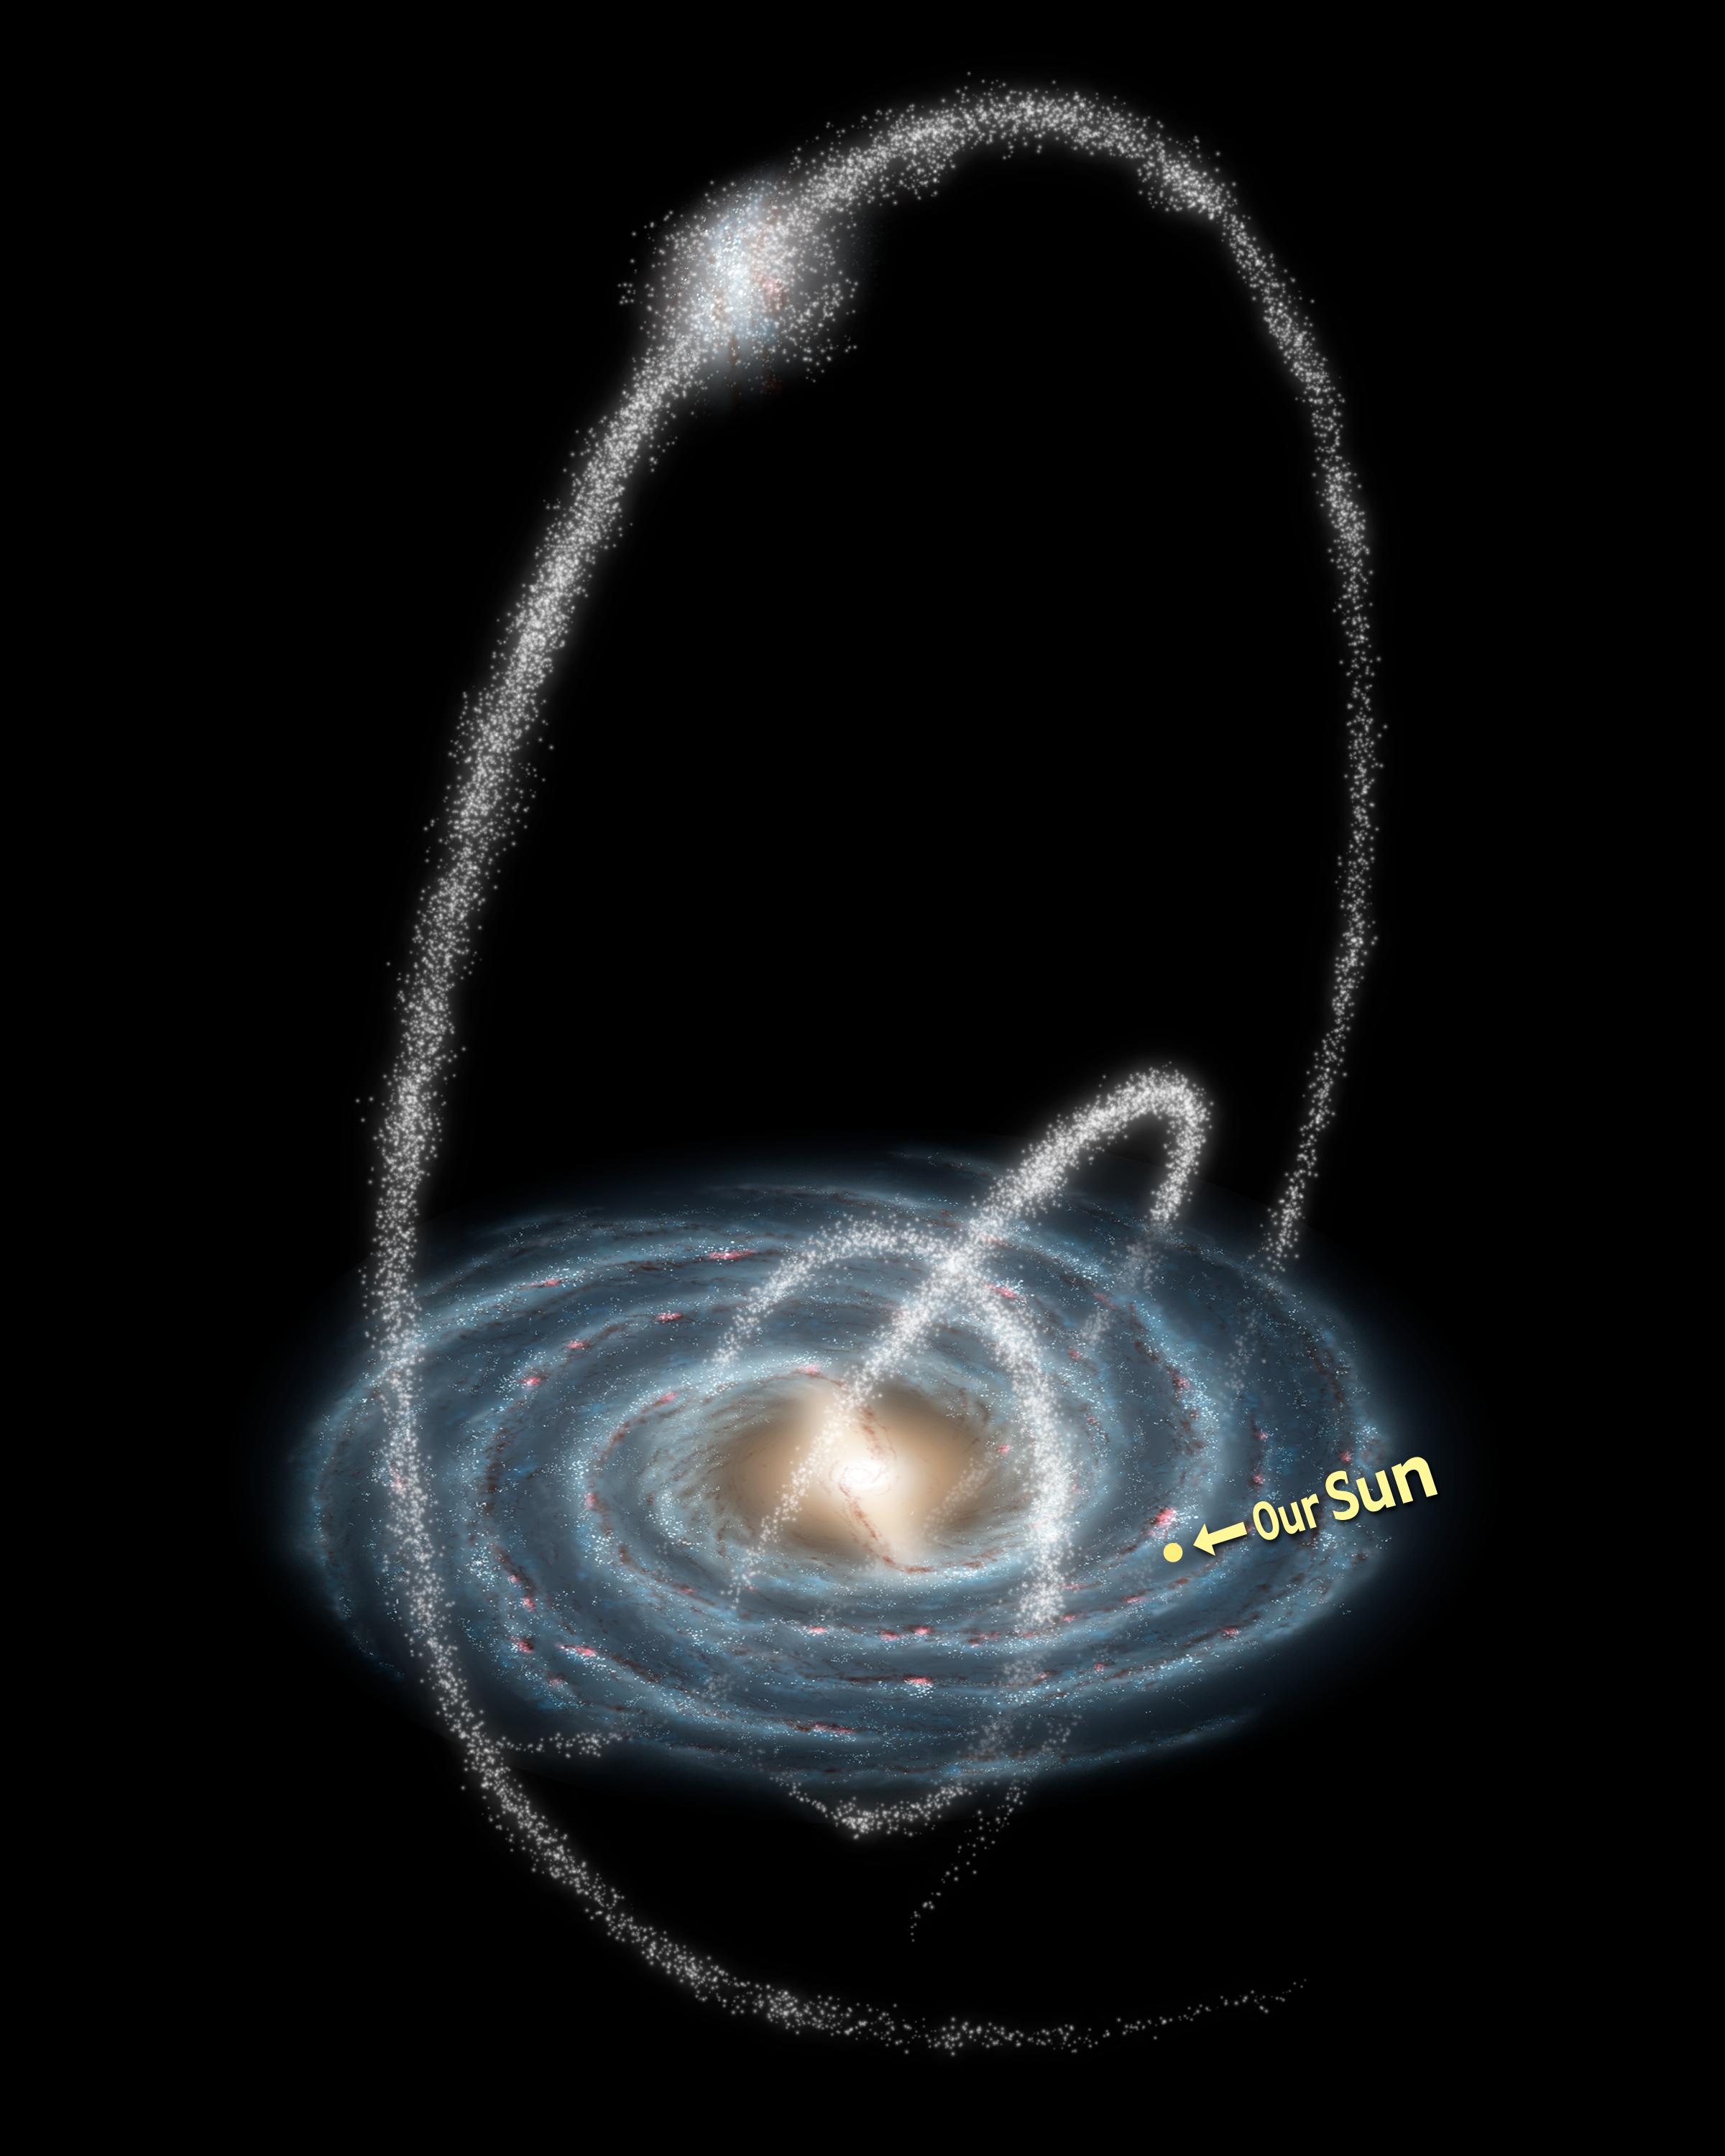

Rings Around the Galaxy (Annotated)

Three newly-discovered streams arcing high over the Milky Way Galaxy are remnants of cannibalized galaxies and star clusters. The streams are between 13,000 and 130,000 light-years distant from Earth and extend over much of the Northern sky.

Two of the newly discovered streams are almost certainly the remains of ancient star clusters. Known to astronomers as globular clusters, these giant stellar cities contain between tens of thousands and millions of stars. Though only about 150 globular clusters orbit the Milky Way today, they may once have numbered in the thousands.

Over billions of years, the relentless gravitational stresses inflicted on them by our galaxy have slowly torn them apart, leaving behind long, thin streams of stars. Once crowded so closely together that they could sometimes actually collide, these stars are now separated by many light-years, trailing one another at half a million miles an hour through the dark and lonely reaches of the galactic halo.

The third stream is spread over a much larger region of the sky, and is most likely the scattered remains of a dwarf galaxy. Such dwarf galaxies may contain up to 100 million stars, along with sometimes substantial amounts of mysterious "dark matter." While the Milky Way galaxy currently hosts a family of 20 or so known dwarf galaxies, scientists who study the growth of galaxies in the early universe have long been puzzled as to why we don't see hundreds of them.

Credit: NASA/JPL-Caltech/R. Hurt (SSC/Caltech)